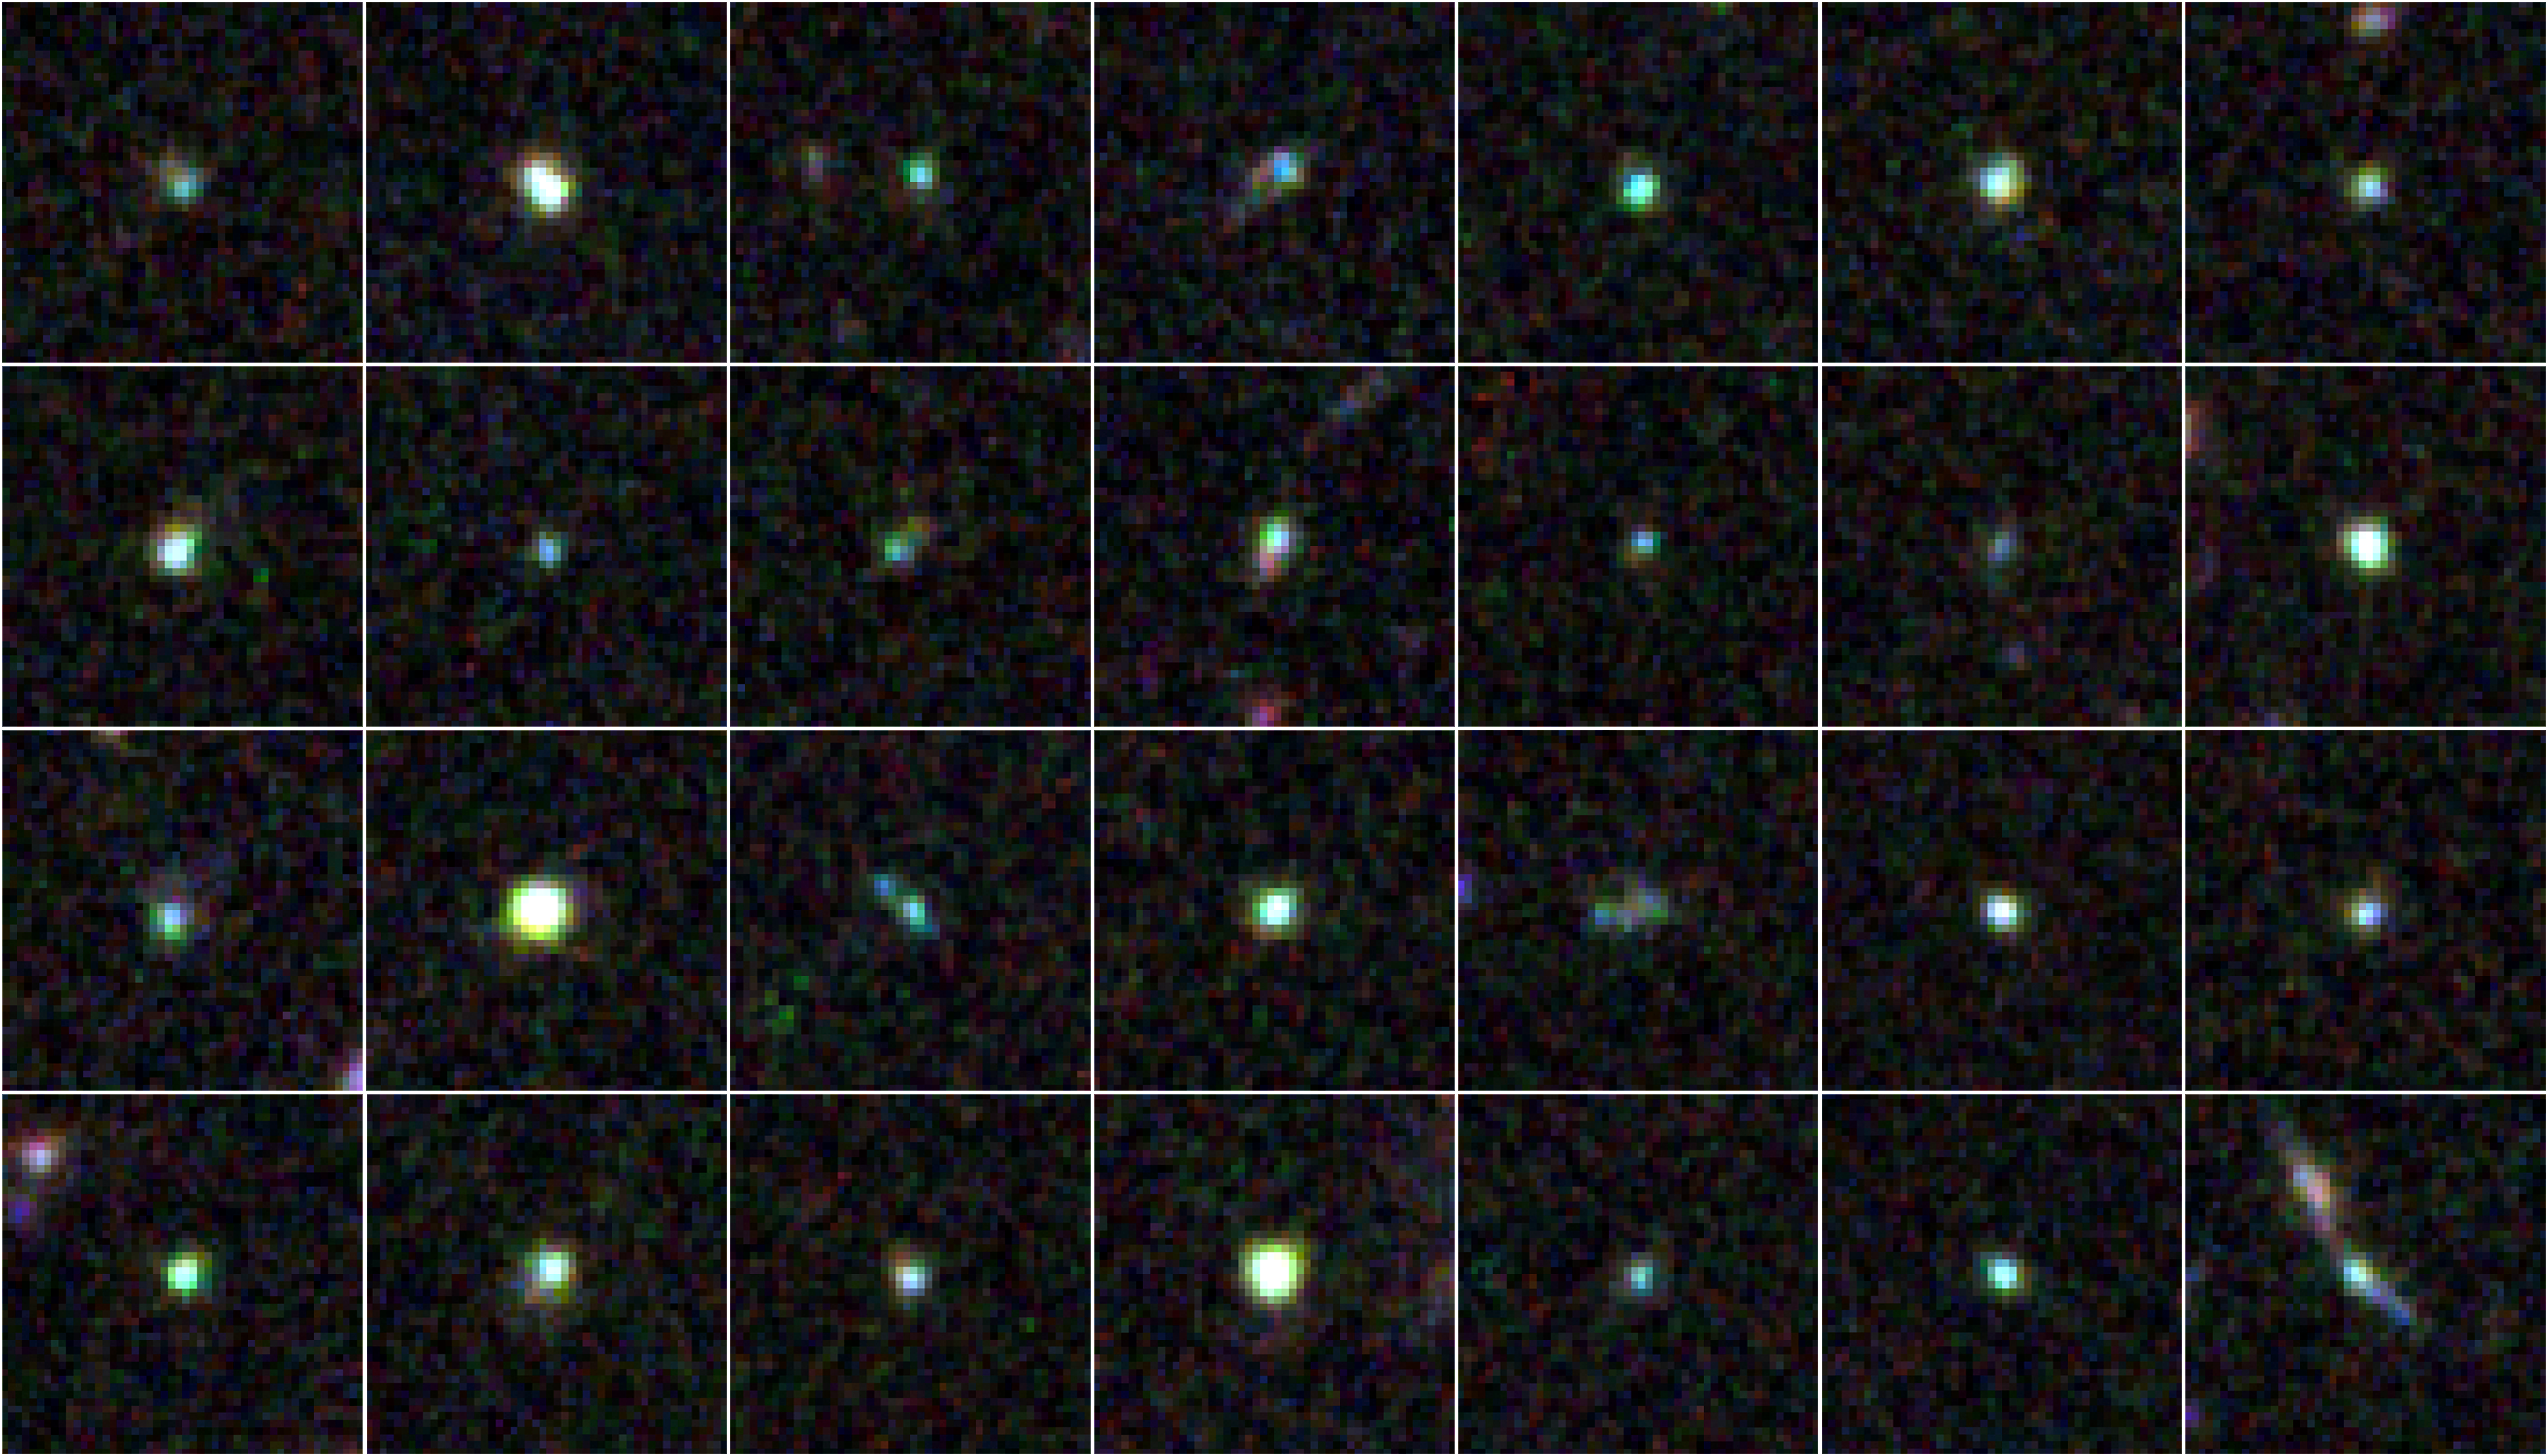

Extreme Emission Line Galaxies in the Ultra Deep Survey (UDS)

Object Name: Distant galaxies in Ultra Deep Survey (UDS) field
Object Description: Distant galaxies
Instrument: HST/ACS/WFC and HST/WFC3/IR
Filters: ACS/WFC: F606W (V) and F814W (I) WFC3/IR: F125W (J) and F160W (H)

These images are composites of many separate exposures made by the ACS and WFC3 instruments on the Hubble Space Telescope using different filters that isolate broad wavelengths. The color results from assigning different hues (colors) to each monochromatic image. In this case, the assigned colors are: Blue: F606W (V) Green: F814W (I) Red: F125W (J) + F160W (H)

Credit: NASA, ESA, A. van der Wel (Max Planck Institute for Astronomy, Heidelberg, Germany), H. Ferguson and A. Koekemoer (STScI), and the CANDELS team